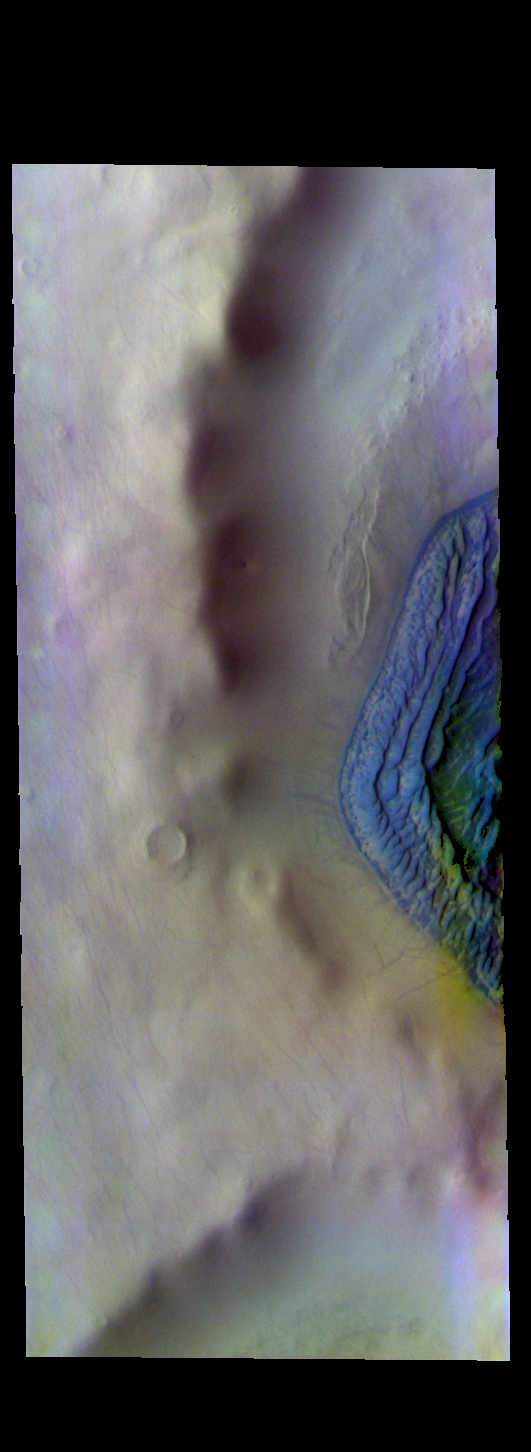

Terra Cimmeria Crater – False Color

The THEMIS VIS camera contains 5 filters. The data from different filters can be combined in multiple ways to create a false color image. These false color images may reveal subtle variations of the surface not easily identified in a single band image. Today’s false color image shows part of a crater in southern Terra Cimmeria. The dark blue feature on the right side of the image is a large sand dune complex. Dark blue in this false color combination indicates basaltic sands. Dunes at high latitudes — near the polar caps — are affected by seasonal frost and ice. The interactions with frost/ice reduces the amount of movement of sand grains within the dunes. This changes the morphology of near polar dunes when compared to dunes at lower latitudes where ice/frost do not occur as frequently. This crater’s latitude is 68 degrees south of the equator.

Credit: NASA/JPL-Caltech/ASU